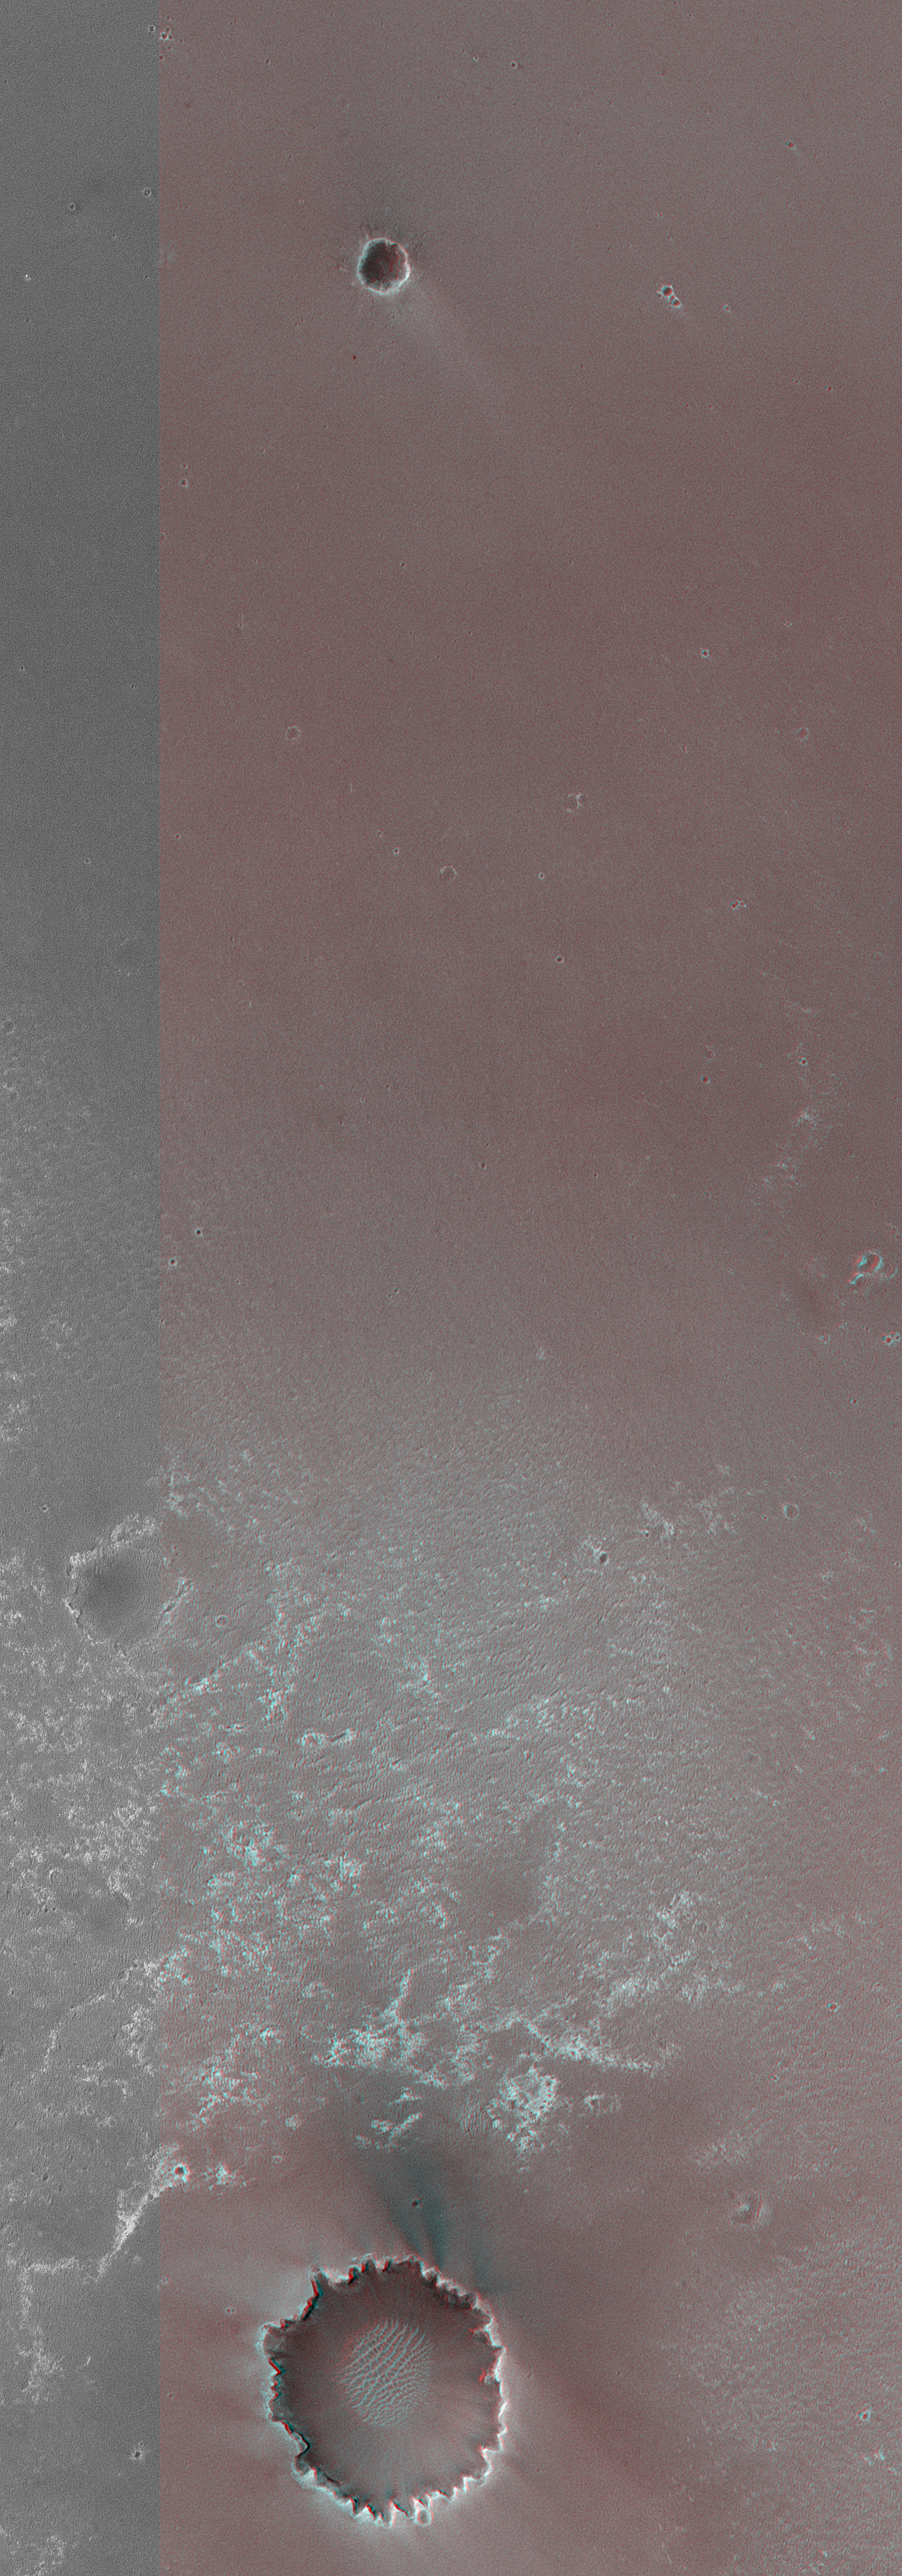

2 Years on Mars! Meridiani Planum Features Investigated by the Rover, Opportunity

24 January 2006
Two years ago, the Mars Exploration Rover, Opportunity, landed on Meridiani Planum. The rover marked its first Mars-year (687 Earth Days) anniversary in December 2005. Two pictures are shown here: the one on the right is the same as that on the left, except that key features have been labeled. Both pictures include a colored portion — a 3-d (stereo) anaglyph which can be viewed using “3-d” glasses with a red left eye and a blue right eye. Figures 2 and 3 are MOC narrow angle non-stereo images.

During the landing in January 2004, rockets were fired to slow the final descent, just before the inflated airbags (containing the folded-up lander and rover) were released. The rockets disturbed the sandy surface at the location labeled “blast effects.” Following release, the airbags bounced and rolled until coming to rest inside Eagle Crater. The lander, in fact, can be seen as a bright spot near the center of Eagle Crater. Meanwhile, the jettisoned parachute and backshell landed to the southwest of Eagle, and the heatshield fell just southwest of Endurance Crater.

Opportunity initially examined sedimentary rock outcrops and sandy, windblown regolith within Eagle Crater. Then it was driven by the rover team out of Eagle and on into Endurance Crater. By the end of 2004, Opportunity had left Endurance and was investigating the site where the heatshield impacted the surface. After that, the rover spent much of the year 2005 driving from the heatshield location down to the shallow Erebus Crater. Long-term plans call for driving Opportunity from Erebus to Victoria Crater, where a substantially thicker sequence of layered rock is expected to be found, relative to previous outcrops examined in the craters Endurance and Eagle.

Location near: 2.0°S, 5.6°W
Image width: 300 m scale bar = 984 ft
Illumination from: left

Credit: NASA/JPL/Malin Space Science Systems